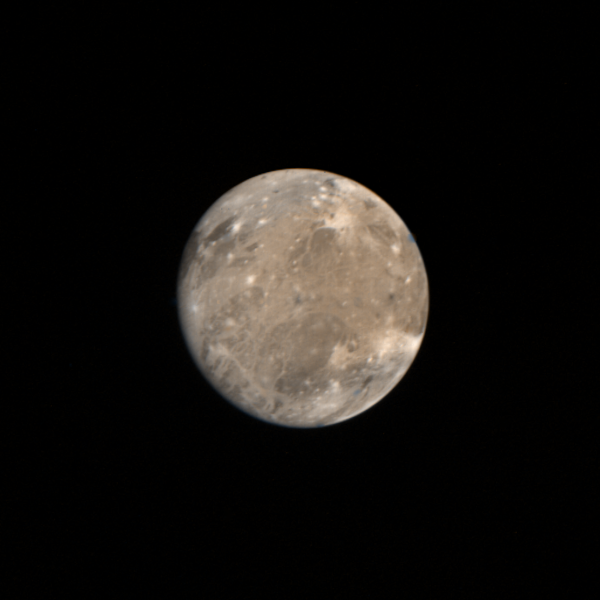

Ganymede Full Disk

This picture was taken on March 4, 1979 at 2:30 A.M. PST by Voyager 1 from a distance of 2.6 million kilometers (1.6 million miles). Ganymede is Jupiter’s largest satellite with a radius of about 2600 kilometers, about 1.5 times that of our Moon. Ganymede has a bulk density of only approximately 2.0 g/cc almost half that of the Moon. Therefore, Ganymede is probably composed of a mixture of rock and ice. The features here, the large dark regions, in the northeast quadrant, and the white spots, resemble features found on the Moon, mare and impact craters respectively. The long white filaments resemble rays associated with impacts on the lunar surface. The various colors of different regions probably represent differing surface materials. There are several dots on the picture of single color (blue, green, and orange) which are the result of markings on the camera used for pointing determinations and are not physical markings. JPL manages and controls the Voyager project for NASA’s Office of Space Science.

Credit: NASA/JPL